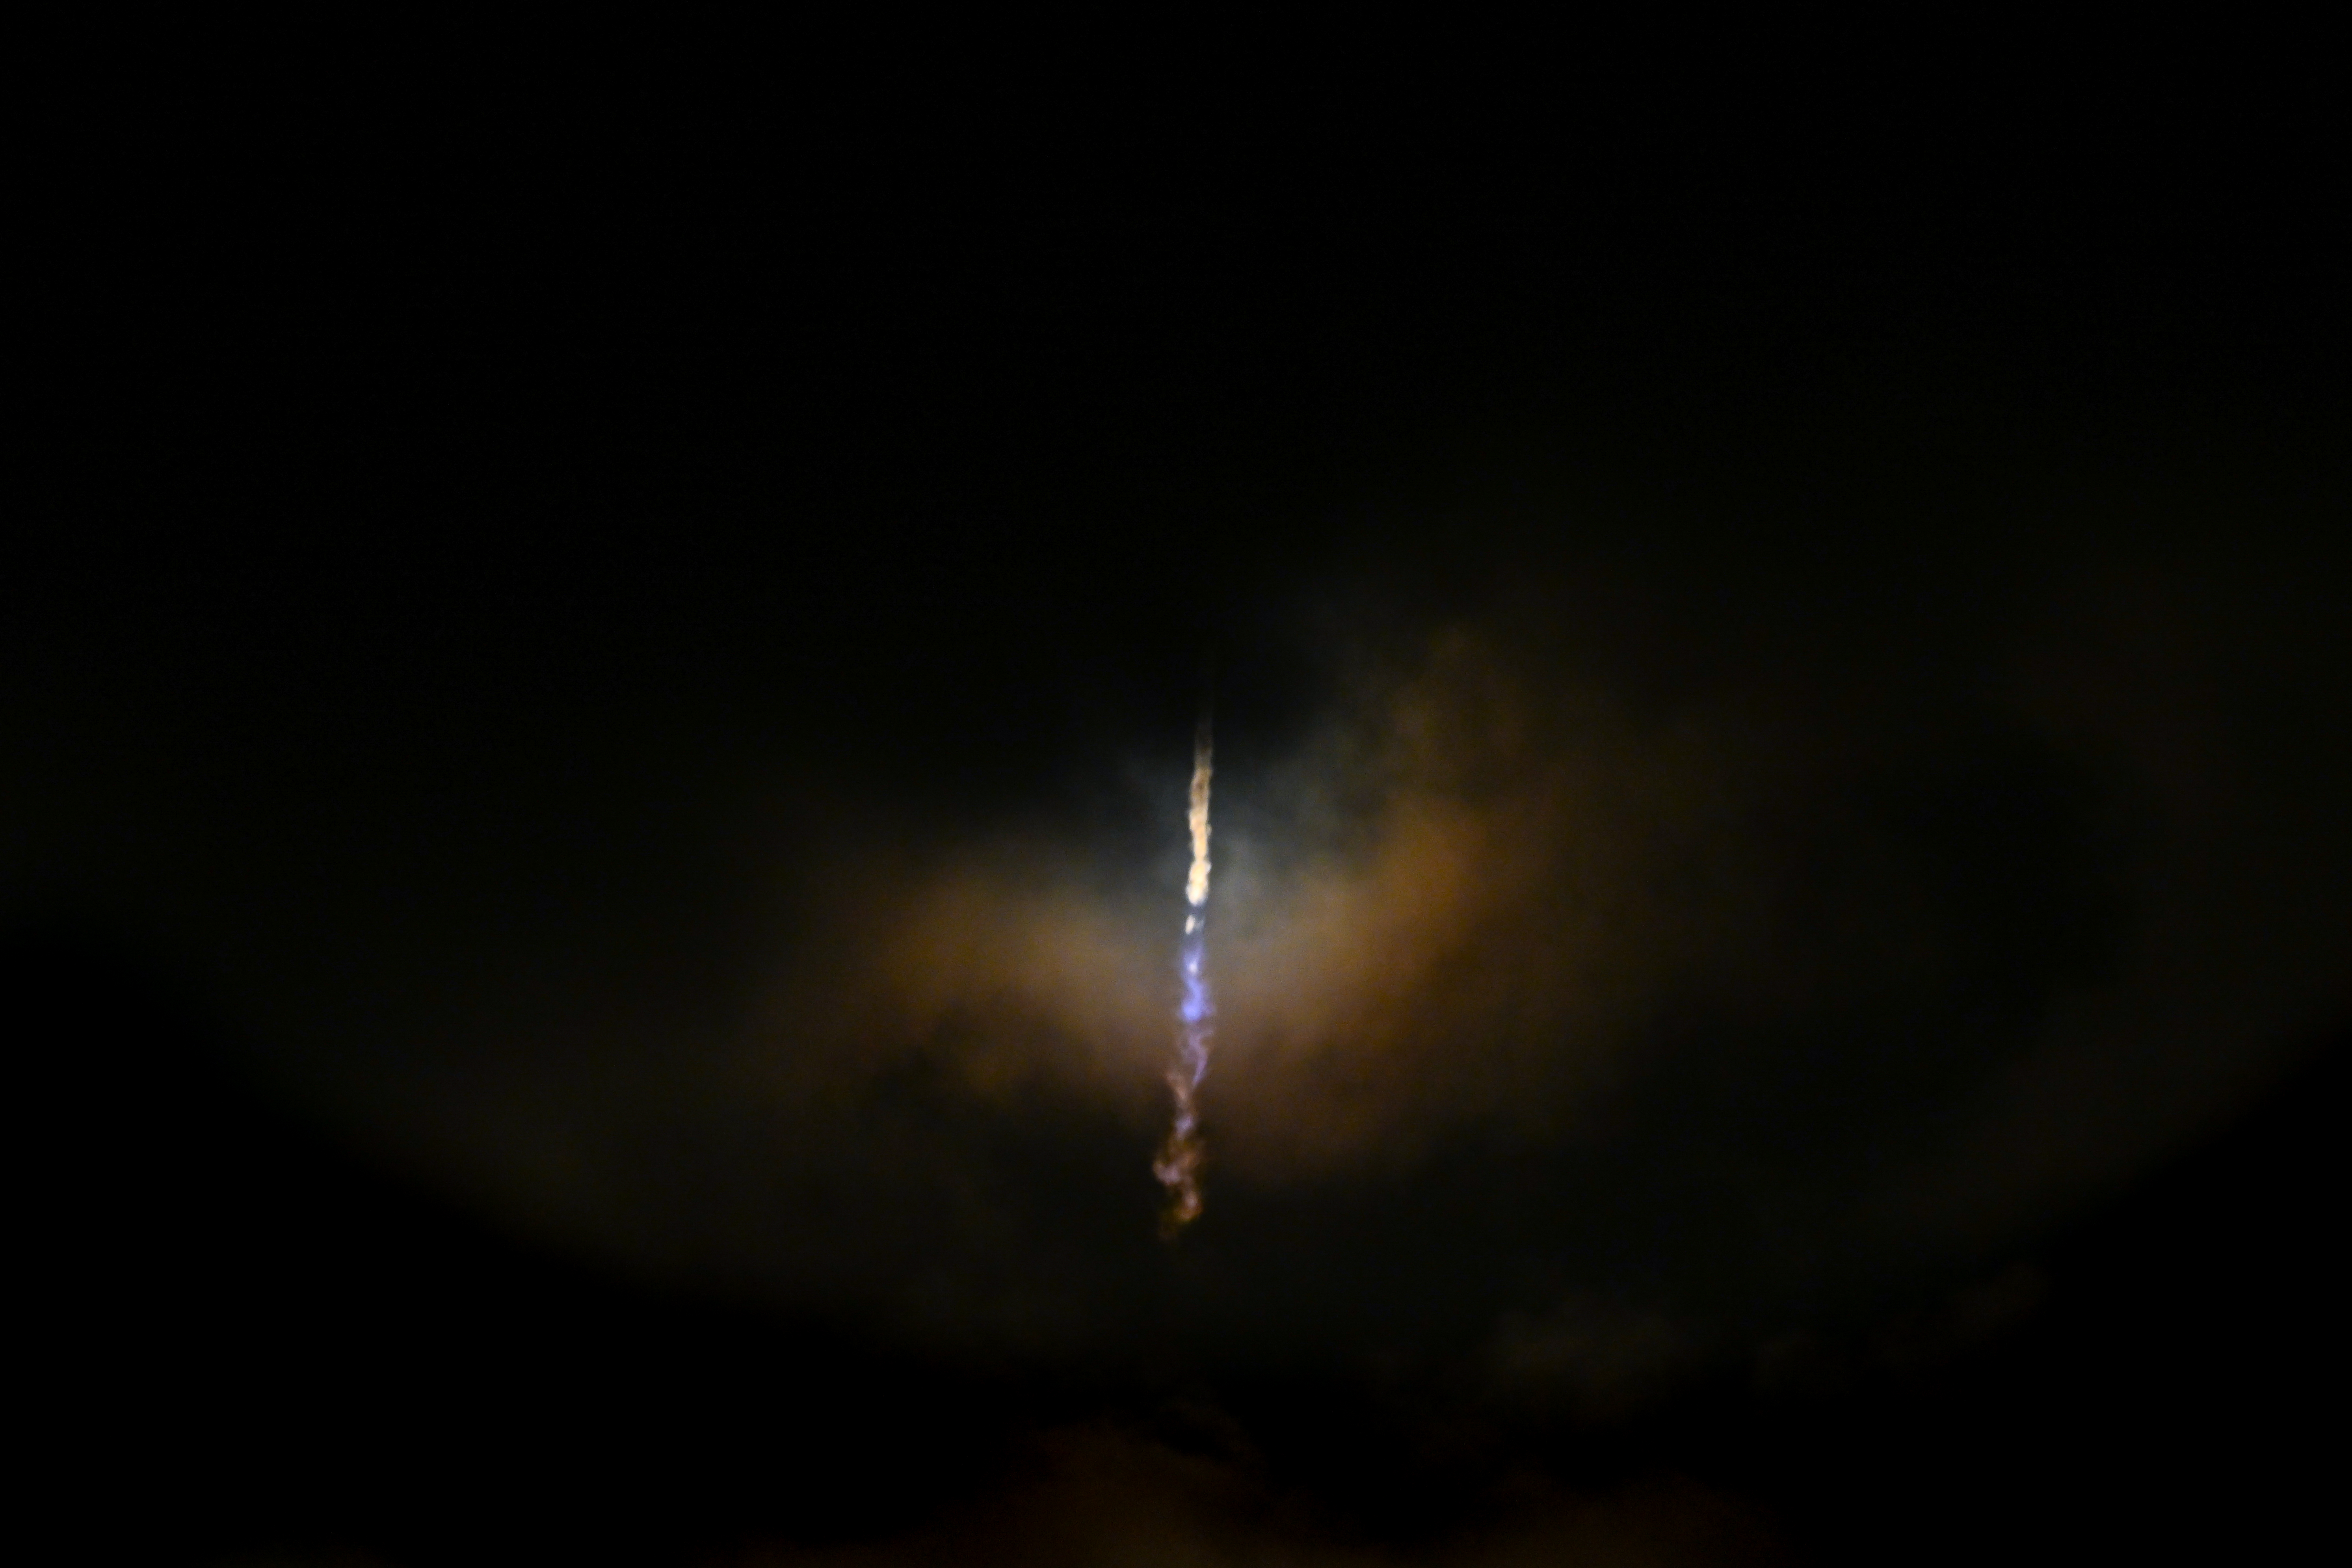

NASA’s PACE (Plankton, Aerosol, Cloud, ocean Ecosystem) spacecraft, atop a SpaceX Falcon 9 rocket, successfully lifts off from Space Launch Complex 40 at Cape Canaveral Space Force Station in Florida at 1:33 a.m. EST Thursday, Feb. 8. PACE is NASA’s newest earth-observing satellite that will help increase our understanding of Earth’s oceans, atmosphere, and climate by delivering hyperspectral observations of microscopic marine organisms called phytoplankton, as well new data on clouds and aerosols.

Credit: NASA / Desiree Stover